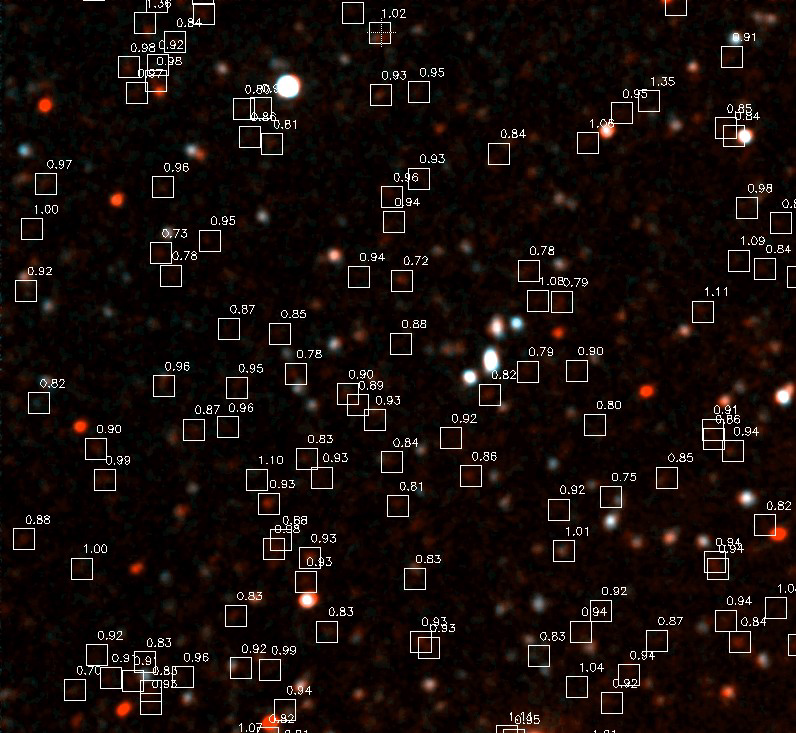

Groth Deep Locations Image

NASA’s Galaxy Evolution Explorer photographed this ultraviolet color blowup of the Groth Deep Image on June 22 and June 23, 2003. Hundreds of galaxies are detected in this portion of the image, and the faint red galaxies are believed to be 6 billion light years away. The white boxes show the location of these distant galaxies, of which more than a 100 can be detected in this image. NASA astronomers expect to detect 10,000 such galaxies after extrapolating to the full image at a deeper exposure level.

The Galaxy Evolution Explorer mission is led by the California Institute of Technology, which is also responsible for the science operations and data analysis. NASA’s Jet Propulsion Laboratory, Pasadena, Calif., a division of Caltech, manages the mission and built the science instrument. The mission was developed under NASA’s Explorers Program, managed by the Goddard Space Flight Center, Greenbelt, Md. The mission’s international partners include South Korea and France.

Credit: NASA/JPL/Caltech